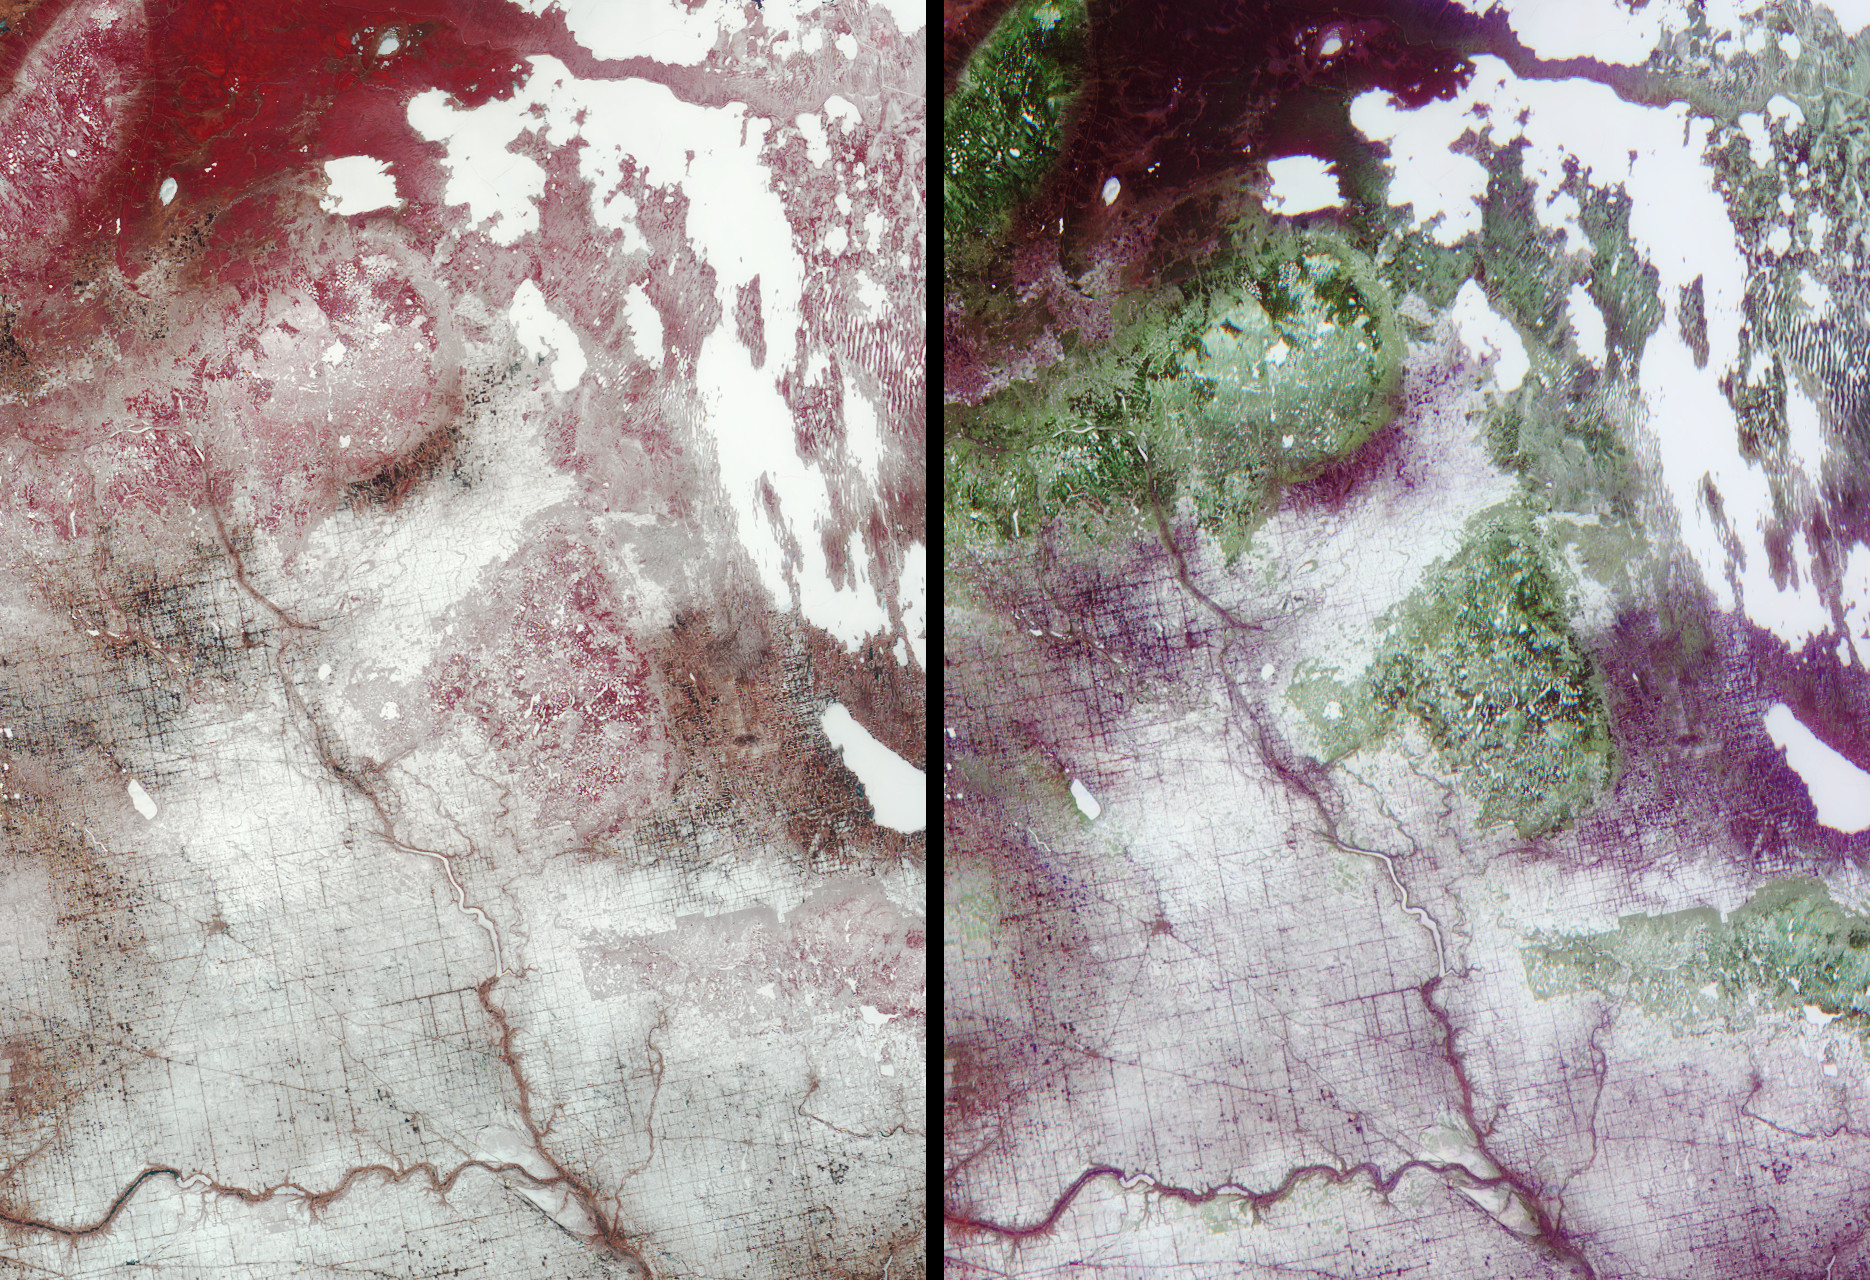

Saskatchewan and Manitoba

Surface brightness contrasts accentuated by a thin layer of snow enable a network of rivers, roads, and farmland boundaries to stand out clearly in these MISR images of southeastern Saskatchewan and southwestern Manitoba. The lefthand image is a multi-spectral false-color view made from the near-infrared, red, and green bands of MISR’s vertical-viewing (nadir) camera. The righthand image is a multi-angle false-color view made from the red band data of the 60-degree aftward camera, the nadir camera, and the 60-degree forward camera. In each image, the selected channels are displayed as red, green, and blue, respectively. The data were acquired April 17, 2001 during Terra orbit 7083, and cover an area measuring about 285 kilometers x 400 kilometers. North is at the top.

The junction of the Assiniboine and Qu’Apelle Rivers in the bottom part of the images is just east of the Saskatchewan-Manitoba border. During the growing season, the rich, fertile soils in this area support numerous fields of wheat, canola, barley, flaxseed, and rye. Beef cattle are raised in fenced pastures. To the north, the terrain becomes more rocky and forested. Many frozen lakes are visible as white patches in the top right. The narrow linear, north-south trending patterns about a third of the way down from the upper right corner are snow-filled depressions alternating with vegetated ridges, most probably carved by glacial flow.

In the lefthand image, vegetation appears in shades of red, owing to its high near-infrared reflectivity. In the righthand image, several forested regions are clearly visible in green hues. Since this is a multi-angle composite, the green arises not from the color of the leaves but from the architecture of the surface cover. Progressing southeastward along the Manitoba Escarpment, the forested areas include the Pasquia Hills, the Porcupine Hills, Duck Mountain Provincial Park, and Riding Mountain National Park. The forests are brighter in the nadir than at the oblique angles, probably because more of the snow-covered surface is visible in the gaps between the trees. In contrast, the valley between the Pasquia and Porcupine Hills near the top of the images appears bright red in the lefthand image (indicating high vegetation abundance) but shows a mauve color in the multi-angle view. This means that it is darker in the nadir than at the oblique angles. Examination of imagery acquired after the snow has melted should establish whether this difference is related to the amount of snow on the surface or is indicative of a different type of vegetation structure.

Saskatchewan and Manitoba are believed to derive their names from the Cree words for the winding and swift-flowing waters of the Saskatchewan River and for a narrows on Lake Manitoba where the roaring sound of wind and water evoked the voice of the Great Spirit. They are two of Canada’s Prairie Provinces; Alberta is the third.

MISR was built and is managed by NASA’s Jet Propulsion Laboratory, Pasadena, CA, for NASA’s Office of Earth Science, Washington, DC. The Terra satellite is managed by NASA’s Goddard Space Flight Center, Greenbelt, MD. JPL is a division of the California Institute of Technology.

Credit: NASA/GSFC/LaRC/JPL, MISR Team